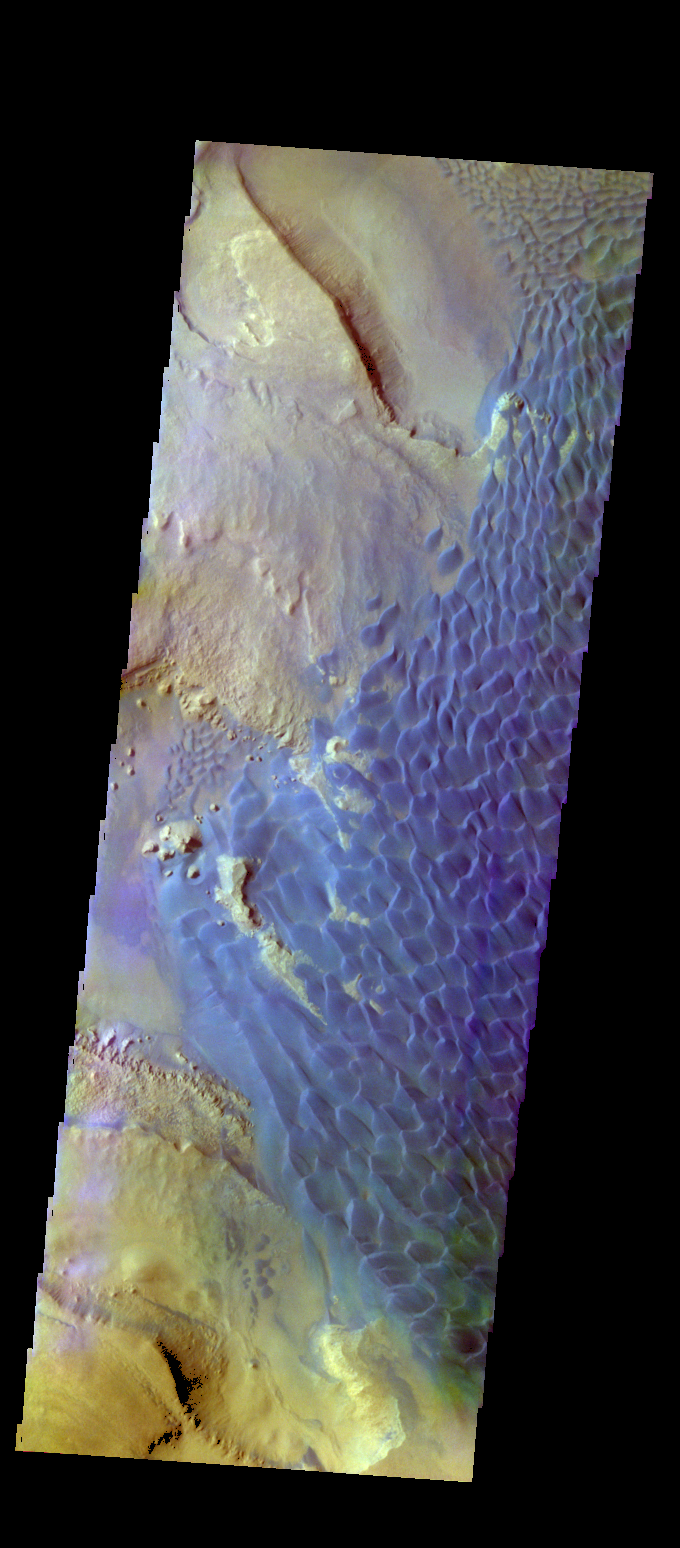

Investigating Mars: Rabe Crater

This is a false color image of Rabe Crater. In this combination of filters “blue” typically means basaltic sand.

Rabe Crater is 108 km (67 miles) across. Craters of similar size often have flat floors. Rabe Crater has some areas of flat floor, but also has a large complex pit occupying a substantial part of the floor. The interior fill of the crater is thought to be layered sediments created by wind and or water action. The pit is eroded into this material. The eroded materials appear to have stayed within the crater forming a large sand sheet with surface dune forms as well as individual dunes where the crater floor is visible. The dunes also appear to be moving from the upper floor level into the pit.

The THEMIS VIS camera contains 5 filters. The data from different filters can be combined in multiple ways to create a false color image. These false color images may reveal subtle variations of the surface not easily identified in a single band image.

The Odyssey spacecraft has spent over 15 years in orbit around Mars, circling the planet more than 69000 times. It holds the record for longest working spacecraft at Mars. THEMIS, the IR/VIS camera system, has collected data for the entire mission and provides images covering all seasons and lighting conditions. Over the years many features of interest have received repeated imaging, building up a suite of images covering the entire feature. From the deepest chasma to the tallest volcano, individual dunes inside craters and dune fields that encircle the north pole, channels carved by water and lava, and a variety of other feature, THEMIS has imaged them all. For the next several months the image of the day will focus on the Tharsis volcanoes, the various chasmata of Valles Marineris, and the major dunes fields. We hope you enjoy these images!

Credit: NASA/JPL-Caltech/ASU